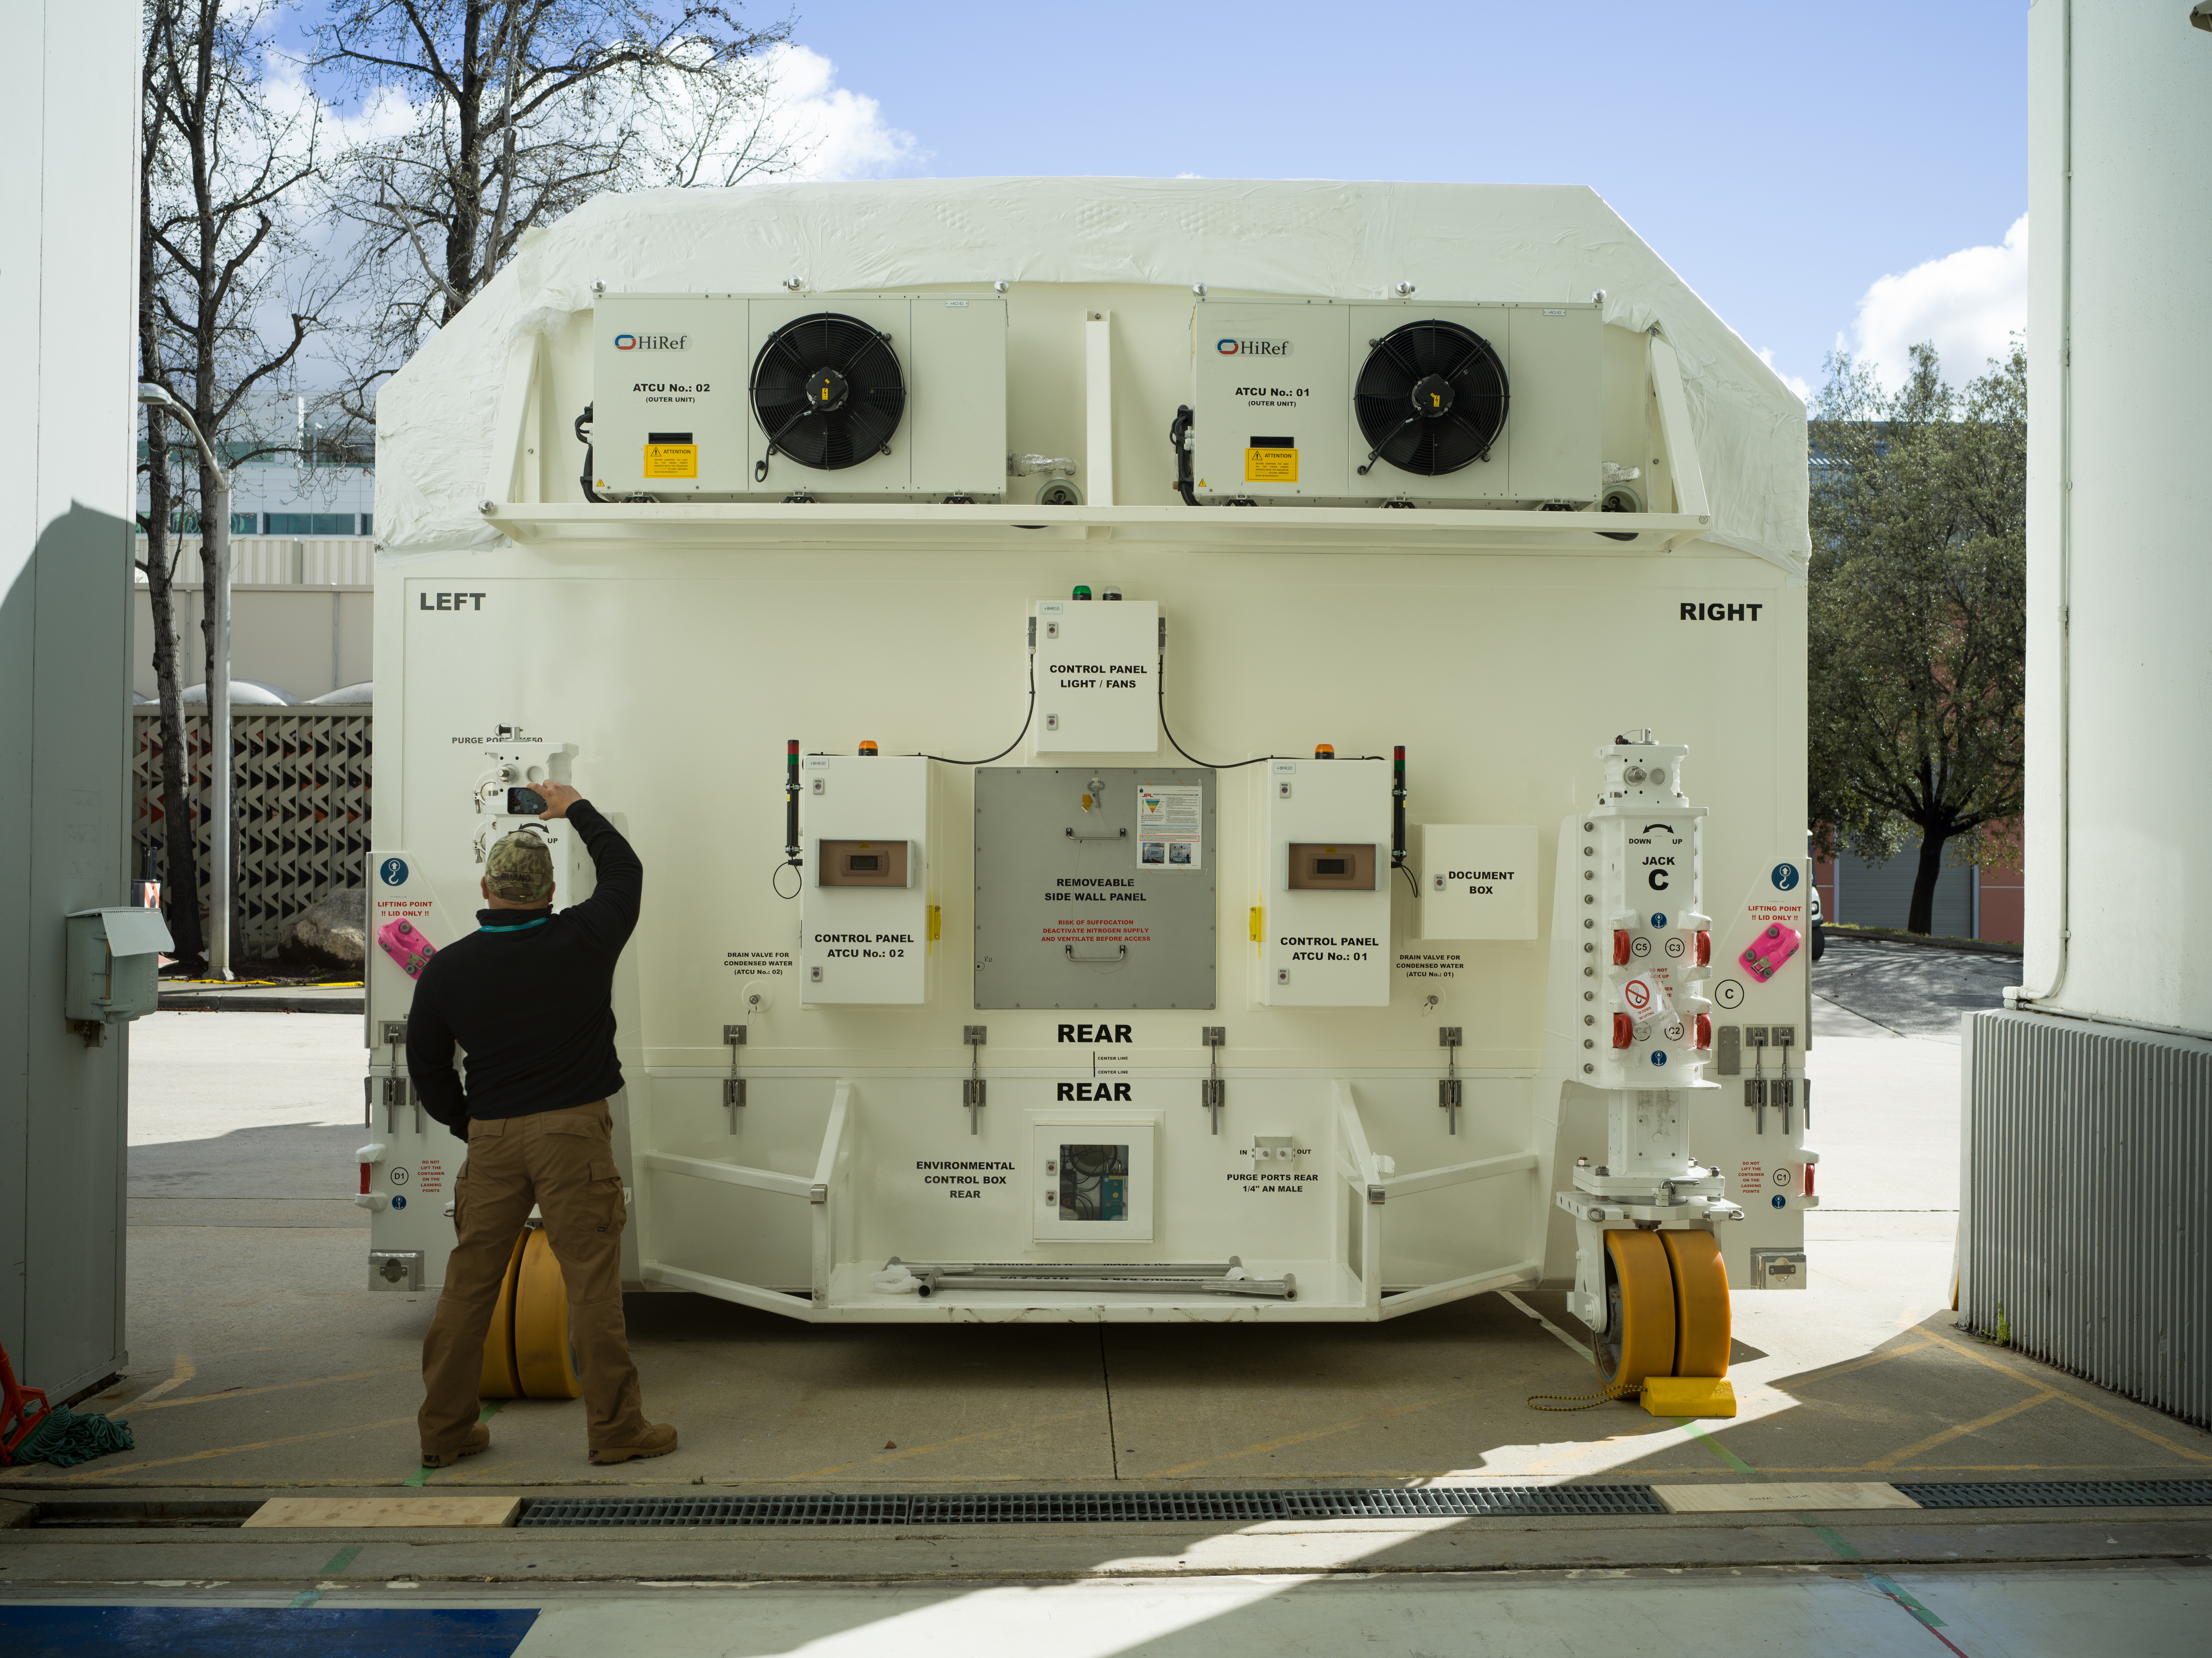

NISAR Science Payload Packaged and Ready to Ship to India

A specially designed, climate-controlled shipping container holding the NASA-ISRO Synthetic Aperture Radar (NISAR) science instrument payload sits outside an airlock at the Spacecraft Assembly Facility at NASA’s Jet Propulsion Laboratory on Feb. 26, 2023. The payload was shipped to Bengaluru, India, on March 3, arriving on March 6. There it will be integrated with the satellite body, or bus, and undergo further testing leading up to launch in 2024.

The NISAR mission – a joint effort between NASA and the Indian Space Research Organisation – will observe nearly all the planet’s land and ice surfaces twice every 12 days, measuring movements in extremely fine detail. It will also survey forests and agricultural regions to understand carbon exchange between plants and the atmosphere. NISAR’s science payload will be the most advanced radar system ever launched as part of a NASA mission, and it will feature the largest-ever radar antenna of its kind: a drum-shaped, wire mesh reflector nearly 40 feet (12 meters) in diameter that will extend from a 30-foot (9-meter) boom.

The mission’s science instruments consist of L- and S-band radar, so named to indicate the wavelengths of their signals. ISRO built the S-band radar, which it shipped to JPL in March 2021. Engineers spent much of the last two years integrating the instrument with the JPL-built L-band system, then conducting tests to verify they work well together.

JPL, which is managed for NASA by Caltech in Pasadena, leads the U.S. component of NISAR. In addition to the L-band radar, NASA is also providing the radar reflector antenna, the deployable boom, a high-rate communication subsystem for science data, GPS receivers, a solid-state recorder, and payload data subsystem. In addition to the S-band radar, ISRO is providing the spacecraft bus, the launch vehicle, and associated launch services and satellite mission operations.

Credit: NASA/JPL-Caltech